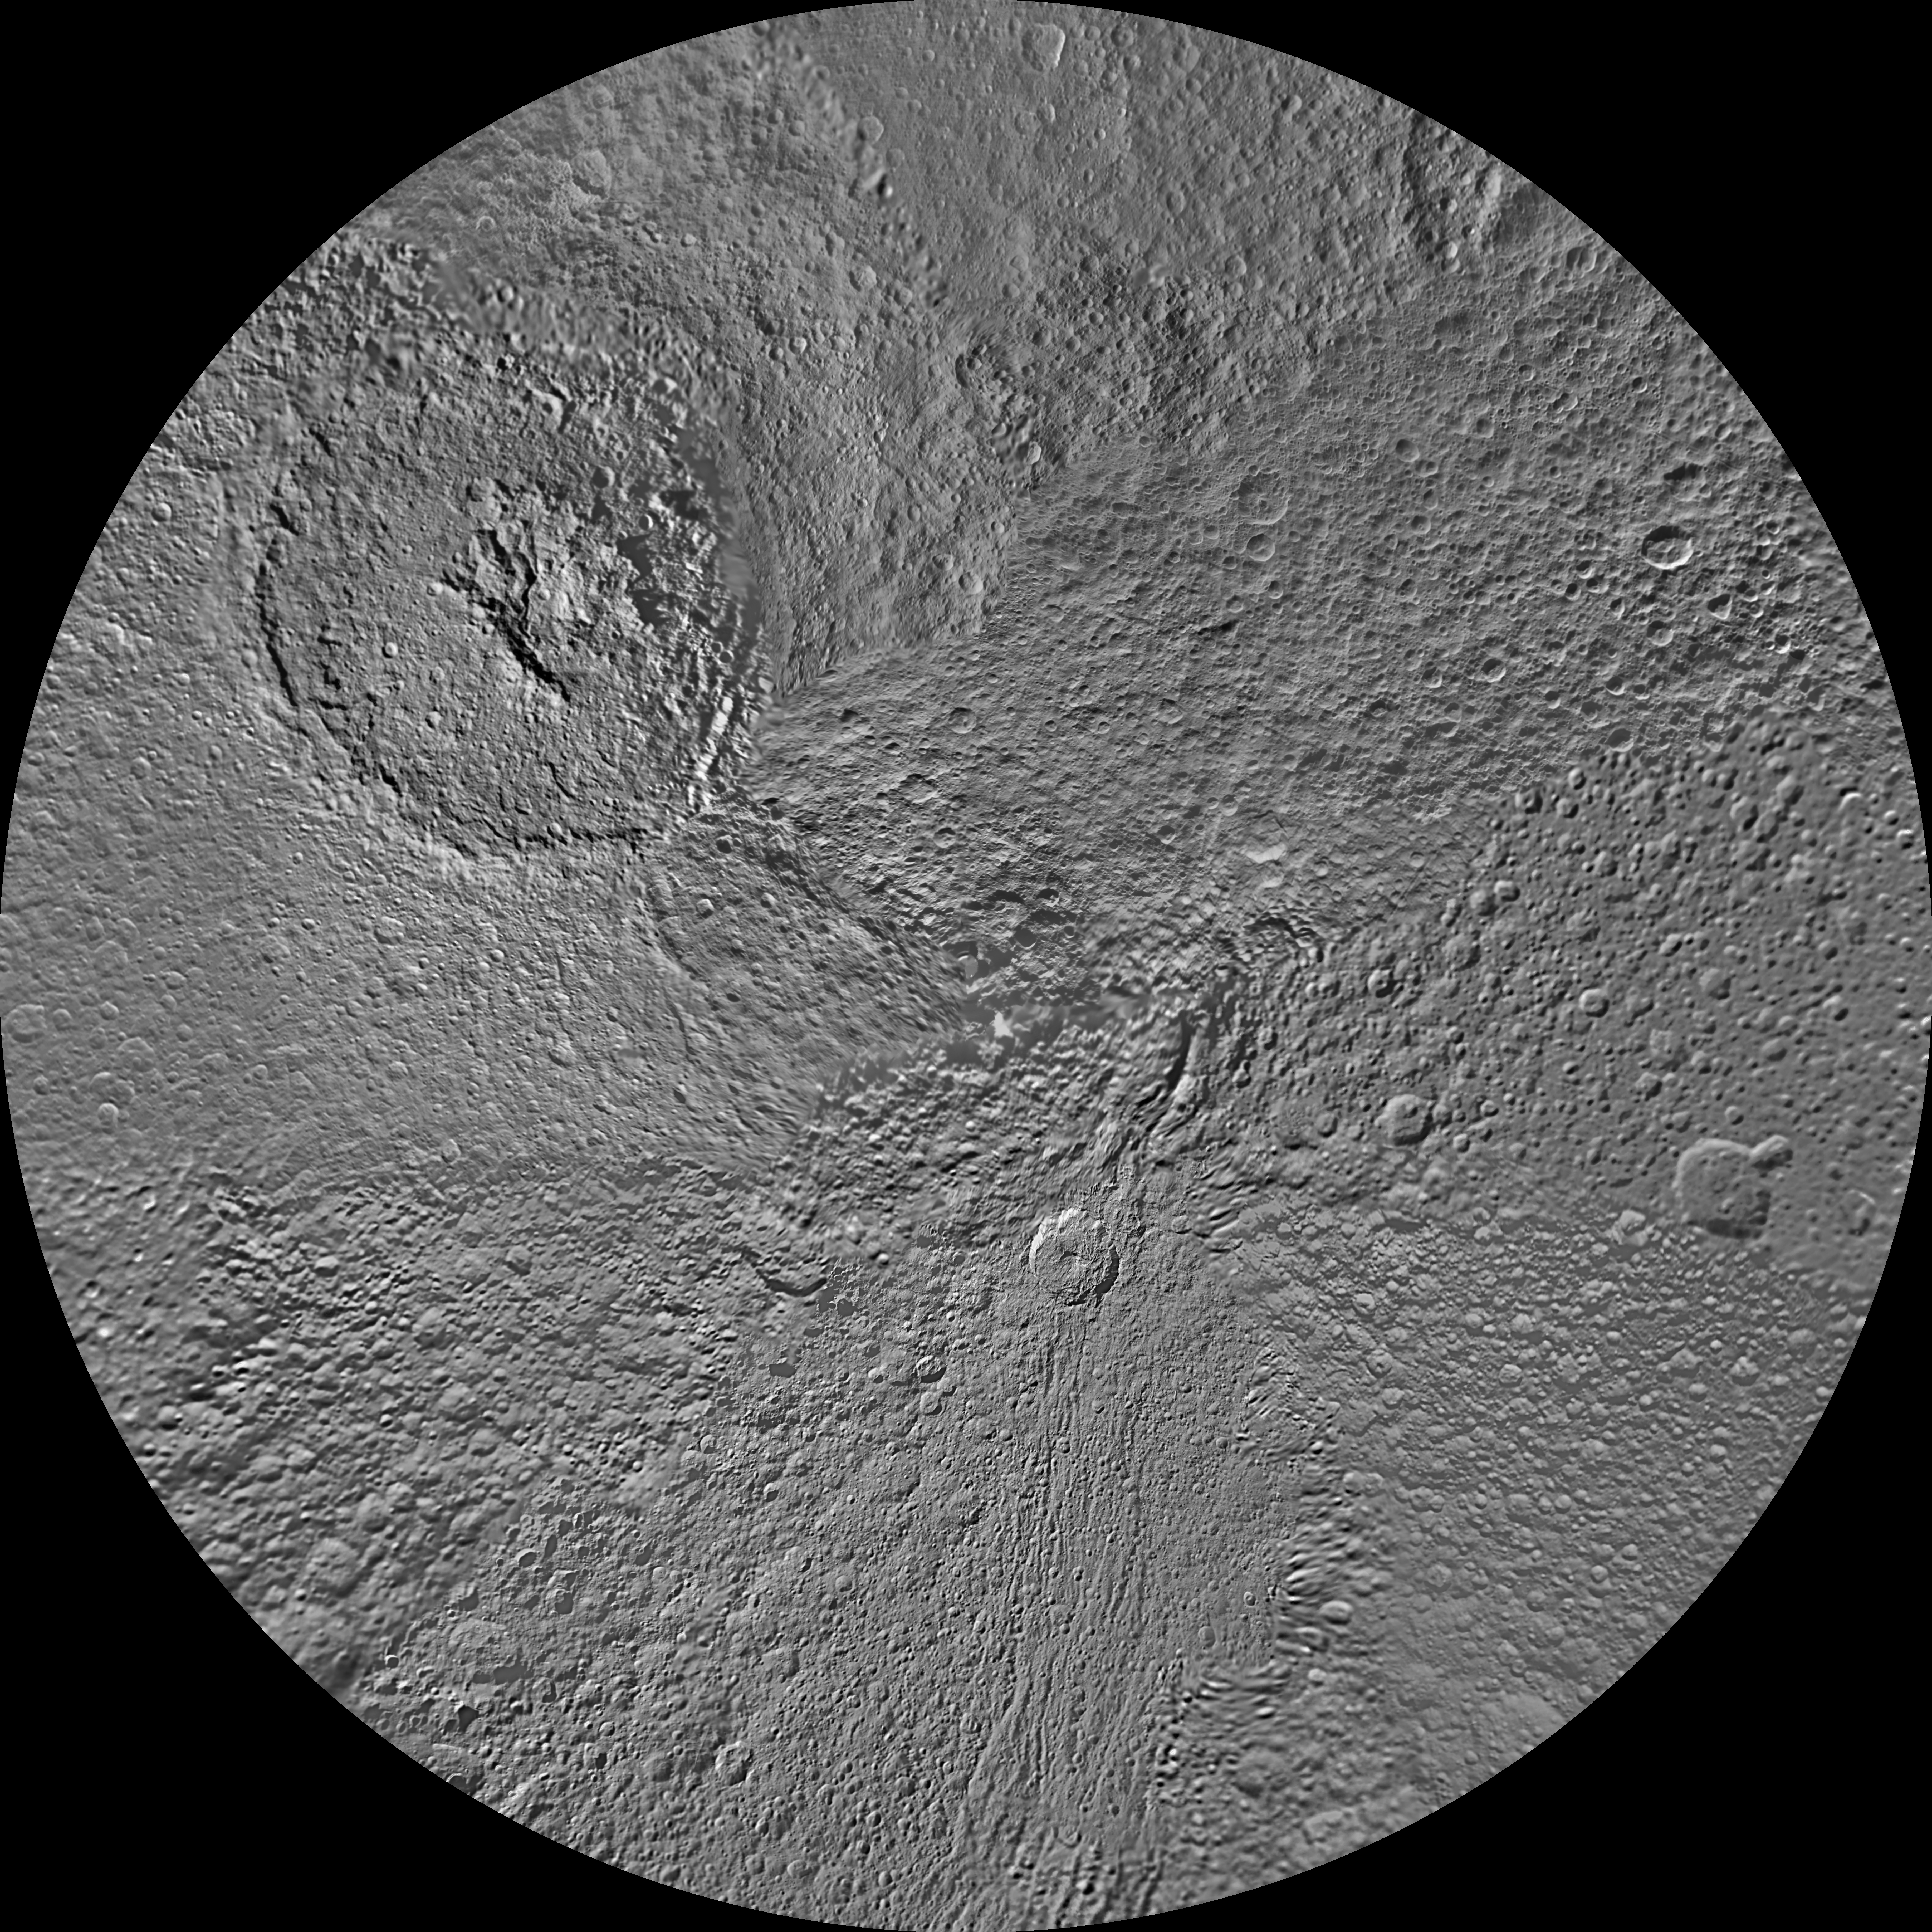

Tethys North Polar Map – June 2012

The northern and southern hemispheres of Tethys are seen in these polar stereographic maps, mosaicked from the best-available Cassini images.

Each map is centered on one of the poles, and surface coverage extends to the equator. Grid lines show latitude and longitude in 30-degree increments. The scale in the full-size versions of these maps is 293 meters (960 feet) per pixel. The mean radius of Tethys used for projection of these maps is 536.3 kilometers (333.2 miles). These maps are updated versions of those released in February 2010. See PIA11698 and PIA11699.

The huge Odysseus Crater (450 kilometers or 280 miles across) can be seen in the upper left of the north pole map, in the northern latitudes between the leading hemisphere and anti-Saturn side of Tethys. The large Penelope Crater is shown in the lower right of south pole map, in the southern latitudes of the trailing hemisphere of Tethys. See PIA08149 to learn more.

The Cassini-Huygens mission is a cooperative project of NASA, the European Space Agency and the Italian Space Agency. The Jet Propulsion Laboratory, a division of the California Institute of Technology in Pasadena, manages the mission for NASA’s Science Mission Directorate, Washington, D.C. The Cassini orbiter and its two onboard cameras were designed, developed and assembled at JPL. The imaging operations center is based at the Space Science Institute in Boulder, Colo.

Credit: NASA/JPL-Caltech/Space Science Institute